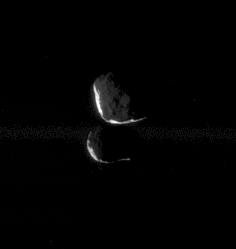

Dim Duo

This close pairing of Janus and Epimetheus shows the two moons at “high phase,” meaning that only a thin sliver of sunlit terrain is visible on each moon. Portions of each are also lit feebly by reflected light from Saturn.

Here, Janus (181 kilometers, or 113 miles across) is at top and Epimetheus (116 kilometers, or 72 miles across) is below.

The image was taken in visible light with the Cassini spacecraft narrow-angle camera on Dec. 25, 2005, at a distance of approximately 479,000 kilometers (298,000 miles) from Janus and 455,000 kilometers (283,000 miles) from Epimetheus. The image scale is about 3 kilometers (2 miles) per pixel on both moons.

The Cassini-Huygens mission is a cooperative project of NASA, the European Space Agency and the Italian Space Agency. The Jet Propulsion Laboratory, a division of the California Institute of Technology in Pasadena, manages the mission for NASA’s Science Mission Directorate, Washington, D.C. The Cassini orbiter and its two onboard cameras were designed, developed and assembled at JPL. The imaging operations center is based at the Space Science Institute in Boulder, Colo.

Credit: NASA/JPL/Space Science Institute